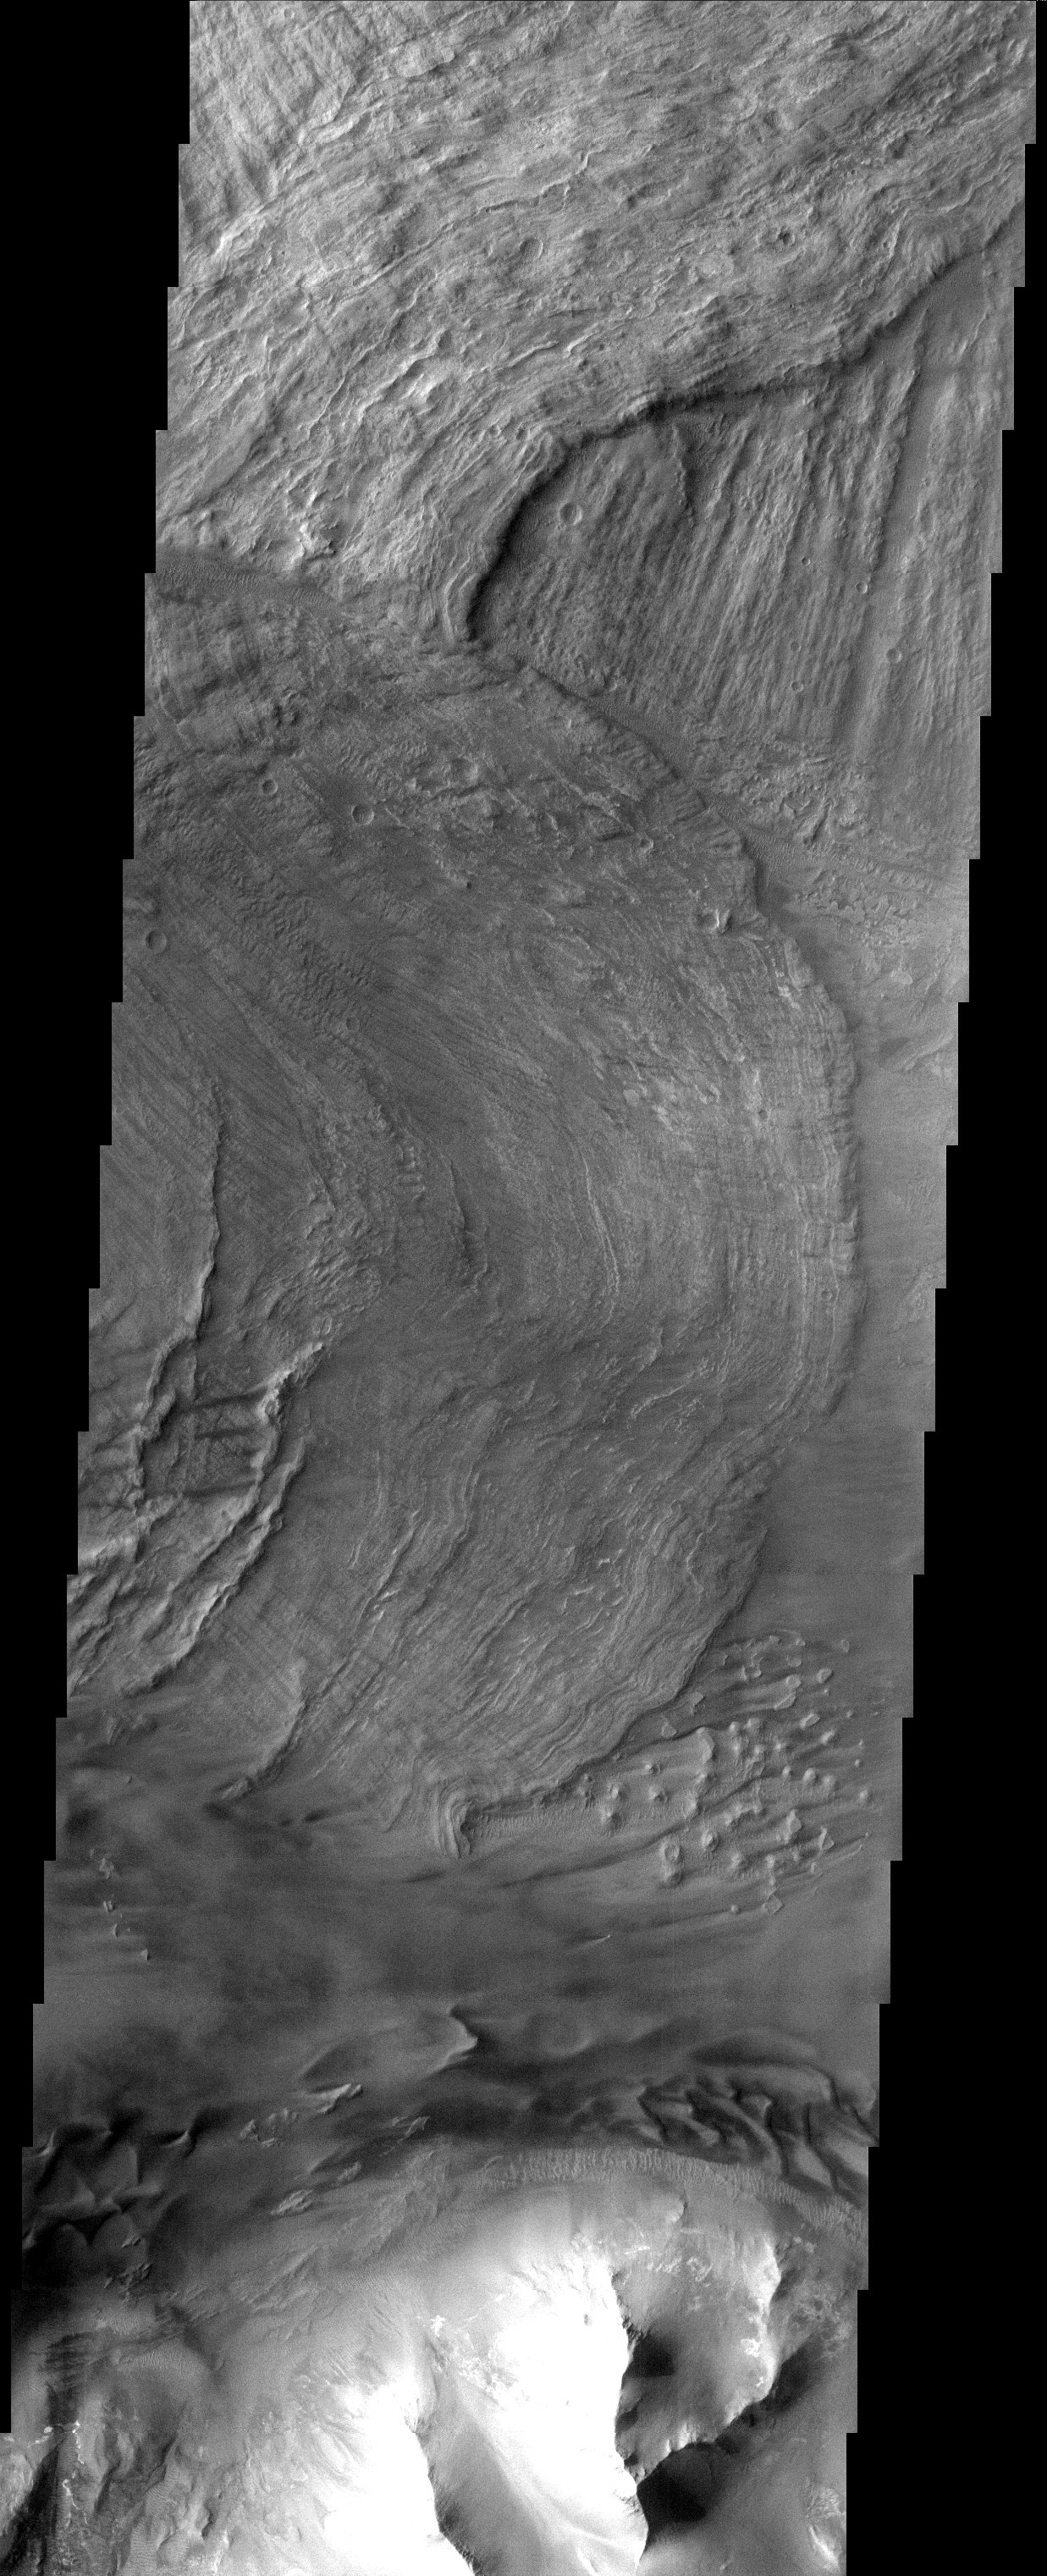

Mariner 9 Anniversary/Landslides on Mars (Released 13 November 2002)

November 13, 1971 is a red-letter date in the history of exploration. Thirty-one years ago today the American spacecraft, Mariner 9, became the first spacecraft to orbit another planet. Imagery from three previous flyby Mariner Missions (4, 6, and 7) indicated that Mars looked similar to the Earth’s Moon (craters and plains). However, Mariner 9’s eleven month mission mapped the whole planet with over 7,000 images. This mission rewrote the book on Mars by discovering channels, polar layered materials, enormous shield volcanoes, sand dunes, and an enormous canyon system. This canyon system, Valles Marineris, was named in honor of its discoverer. Therefore, in honor of Mariner 9, the THEMIS Team is releasing an image of a portion of Valles Marineris called Melas Chasma. Melas Chasma comprises the central portion of the Valles Marineris canyon system complex. A series of massive landslides are visible on the canyon floor. The older (bottom-most) landslide has longitudinal ridges which formed parallel to flow direction, while the younger slides have concentric ridges. Dunes are also visible near the bottom of the image.

[Source: ASU THEMIS Science Team]

Note: this THEMIS visual image has not been radiometrically nor geometrically calibrated for this preliminary release. An empirical correction has been performed to remove instrumental effects. A linear shift has been applied in the cross-track and down-track direction to approximate spacecraft and planetary motion. Fully calibrated and geometrically projected images will be released through the Planetary Data System in accordance with Project policies at a later time.

NASA’s Jet Propulsion Laboratory manages the 2001 Mars Odyssey mission for NASA’s Office of Space Science, Washington, D.C. The Thermal Emission Imaging System (THEMIS) was developed by Arizona State University, Tempe, in collaboration with Raytheon Santa Barbara Remote Sensing. The THEMIS investigation is led by Dr. Philip Christensen at Arizona State University. Lockheed Martin Astronautics, Denver, is the prime contractor for the Odyssey project, and developed and built the orbiter. Mission operations are conducted jointly from Lockheed Martin and from JPL, a division of the California Institute of Technology in Pasadena.

Credit: NASA/JPL/Arizona State University